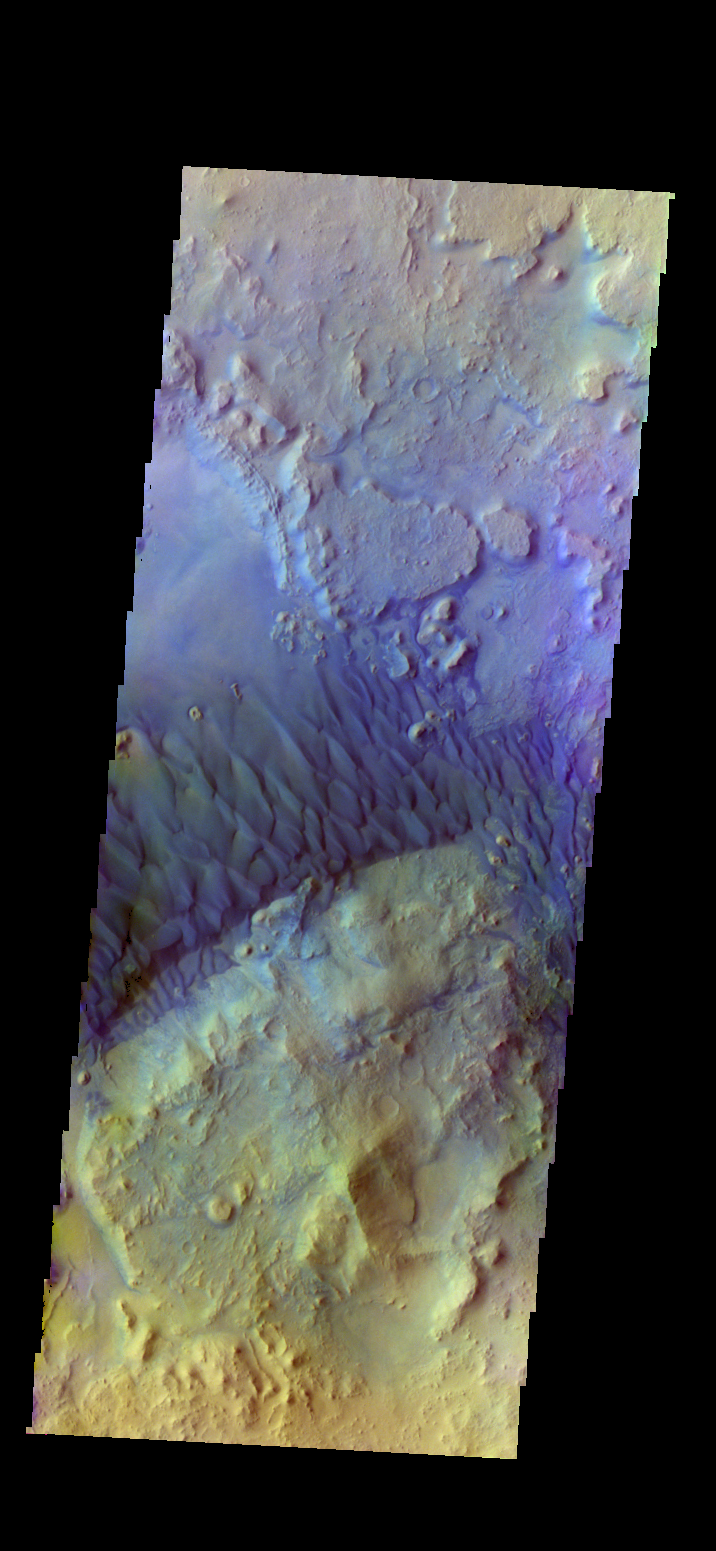

Investigating Mars: Arabia Terra Dunes

This is a false color image of the dune field in the Arabia Terra crater. In this combination of bands, sand appears as a blue to dark blue color. In this image, the smaller areas of sand are easily visible and indicate the large amount of available material for creating dunes.

Located in eastern Arabia is an unnamed crater, 120 kilometers (75 miles) across. The floor of this crater contains a large exposure of rocky material, a field of dark sand dunes, and numerous patches of what is probably fine-grain sand. The shape of the dunes indicate that prevailing winds have come from different directions over the years.

The THEMIS VIS camera contains 5 filters. The data from different filters can be combined in multiple ways to create a false color image. These false color images may reveal subtle variations of the surface not easily identified in a single band image.

The Odyssey spacecraft has spent over 15 years in orbit around Mars, circling the planet more than 71,000 times. It holds the record for longest working spacecraft at Mars. THEMIS, the IR/VIS camera system, has collected data for the entire mission and provides images covering all seasons and lighting conditions. Over the years many features of interest have received repeated imaging, building up a suite of images covering the entire feature. From the deepest chasma to the tallest volcano, individual dunes inside craters and dune fields that encircle the north pole, channels carved by water and lava, and a variety of other feature, THEMIS has imaged them all. For the next several months the image of the day will focus on the Tharsis volcanoes, the various chasmata of Valles Marineris, and the major dunes fields. We hope you enjoy these images!

Credit: NASA/JPL-Caltech/ASU